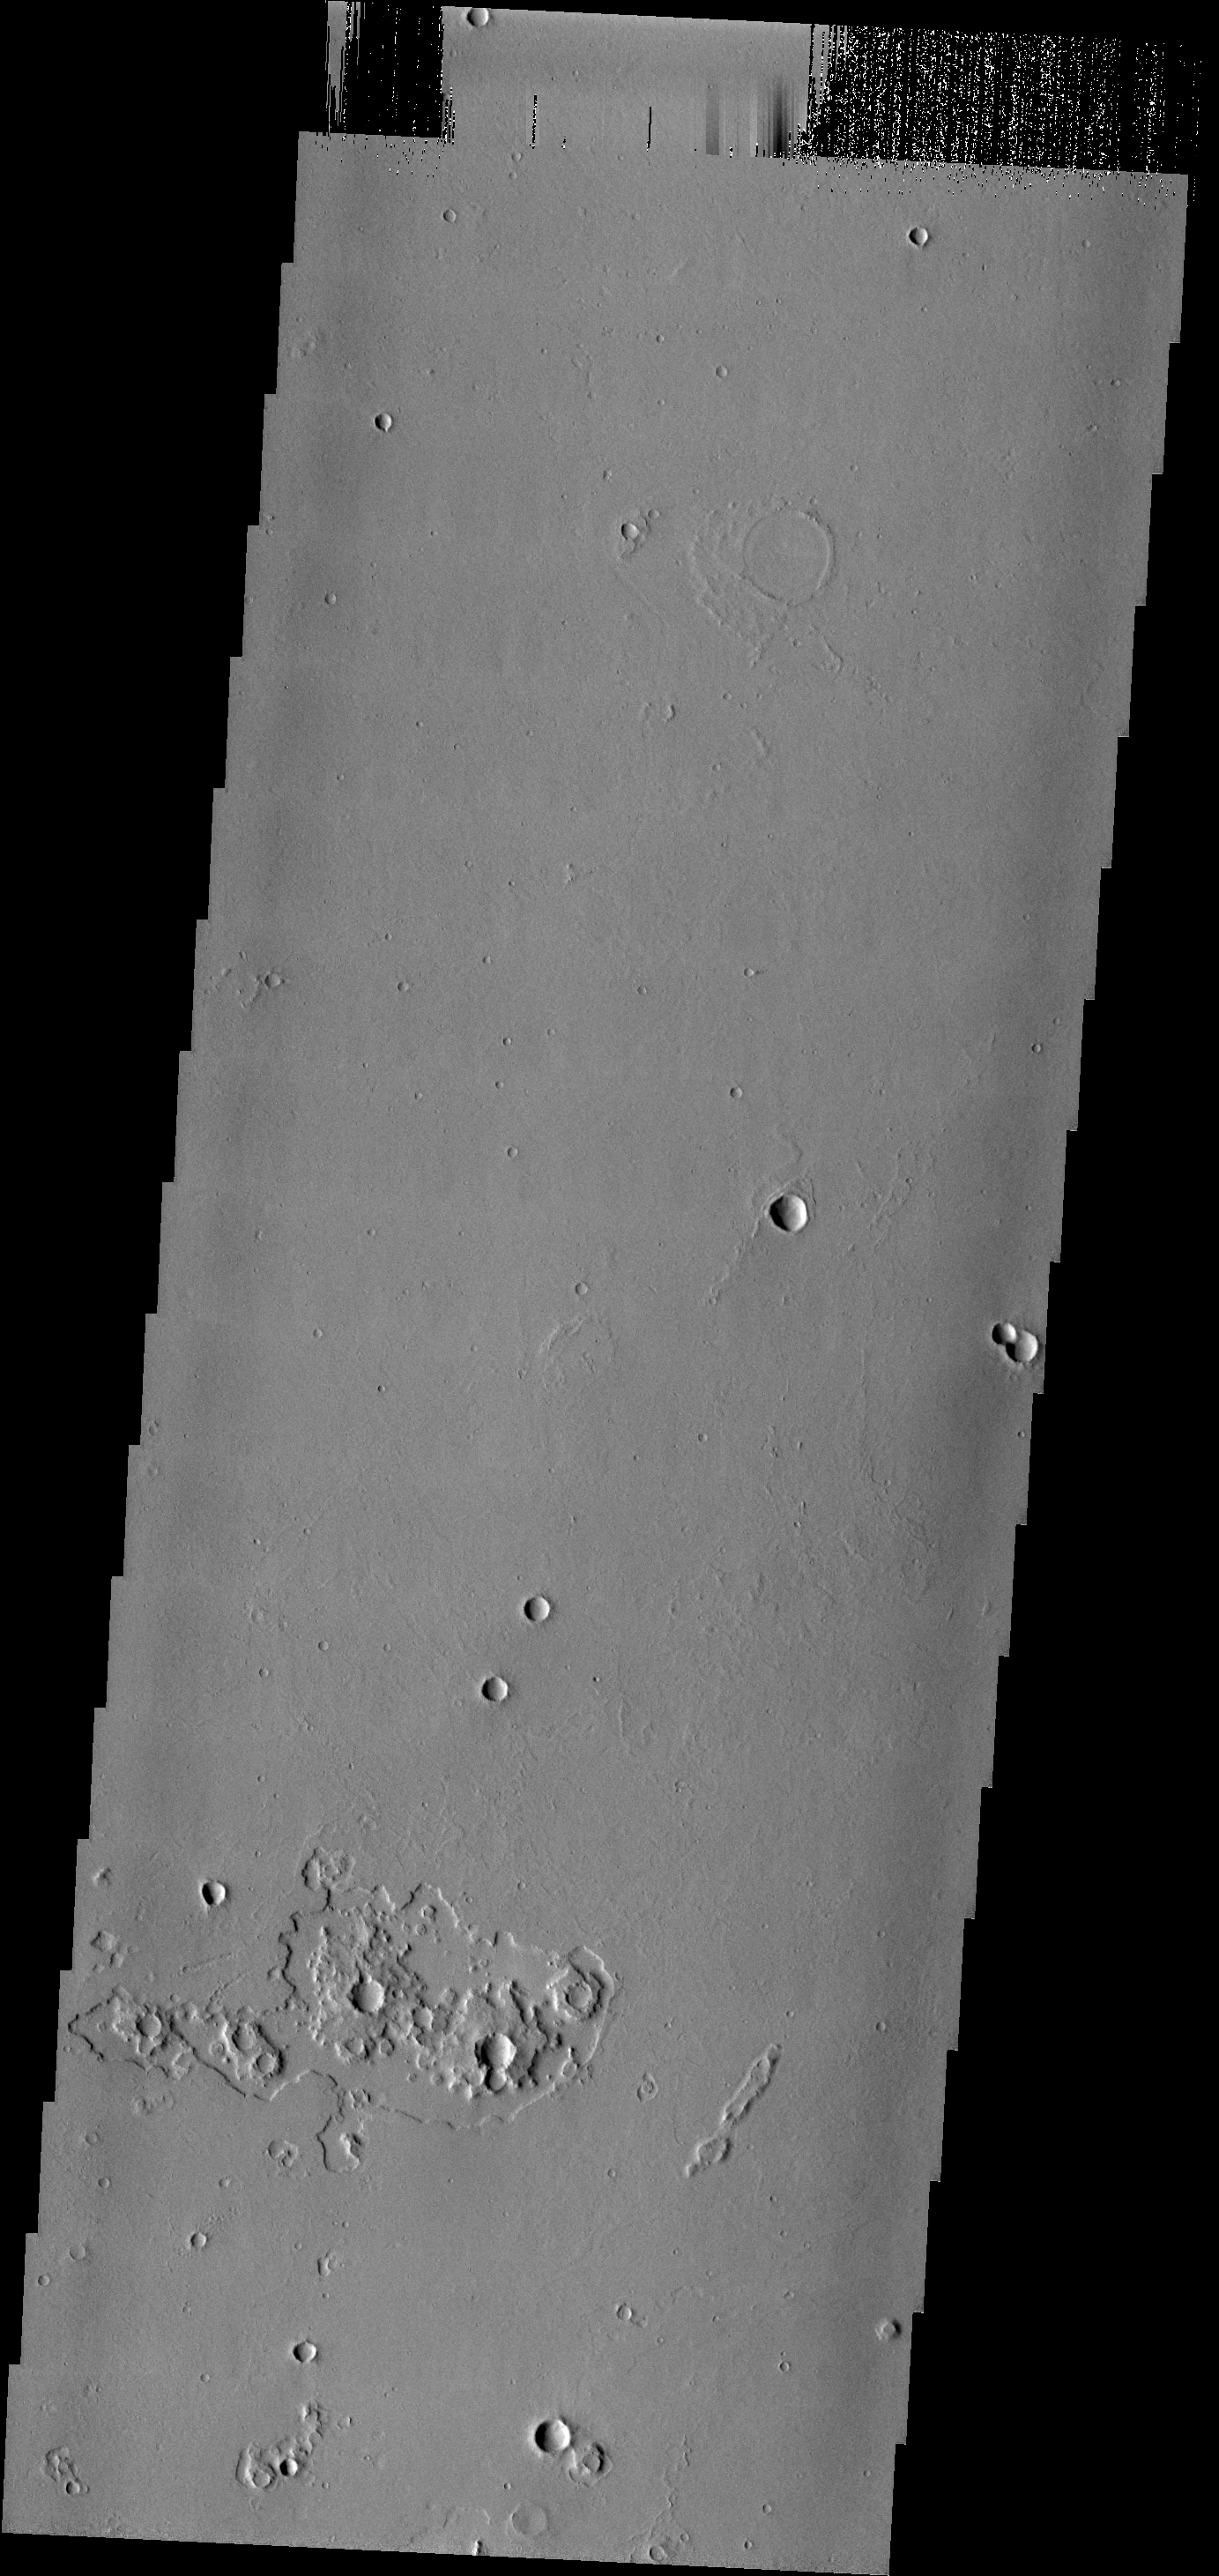

THEMIS ART #62

Back by popular demand: THEMIS ART IMAGE #62 The unusual erosion around these craters gives the appearance of gears in a machine.

Image information: VIS instrument. Latitude 15.4N, Longitude 201.4E. 18 meter/pixel resolution.

Please see the THEMIS Data Citation Note for details on crediting THEMIS images.

Note: this THEMIS visual image has not been radiometrically nor geometrically calibrated for this preliminary release. An empirical correction has been performed to remove instrumental effects. A linear shift has been applied in the cross-track and down-track direction to approximate spacecraft and planetary motion. Fully calibrated and geometrically projected images will be released through the Planetary Data System in accordance with Project policies at a later time.

NASA’s Jet Propulsion Laboratory manages the 2001 Mars Odyssey mission for NASA’s Office of Space Science, Washington, D.C. The Thermal Emission Imaging System (THEMIS) was developed by Arizona State University, Tempe, in collaboration with Raytheon Santa Barbara Remote Sensing. The THEMIS investigation is led by Dr. Philip Christensen at Arizona State University. Lockheed Martin Astronautics, Denver, is the prime contractor for the Odyssey project, and developed and built the orbiter. Mission operations are conducted jointly from Lockheed Martin and from JPL, a division of the California Institute of Technology in Pasadena.

Credit: NASA/JPL/ASU